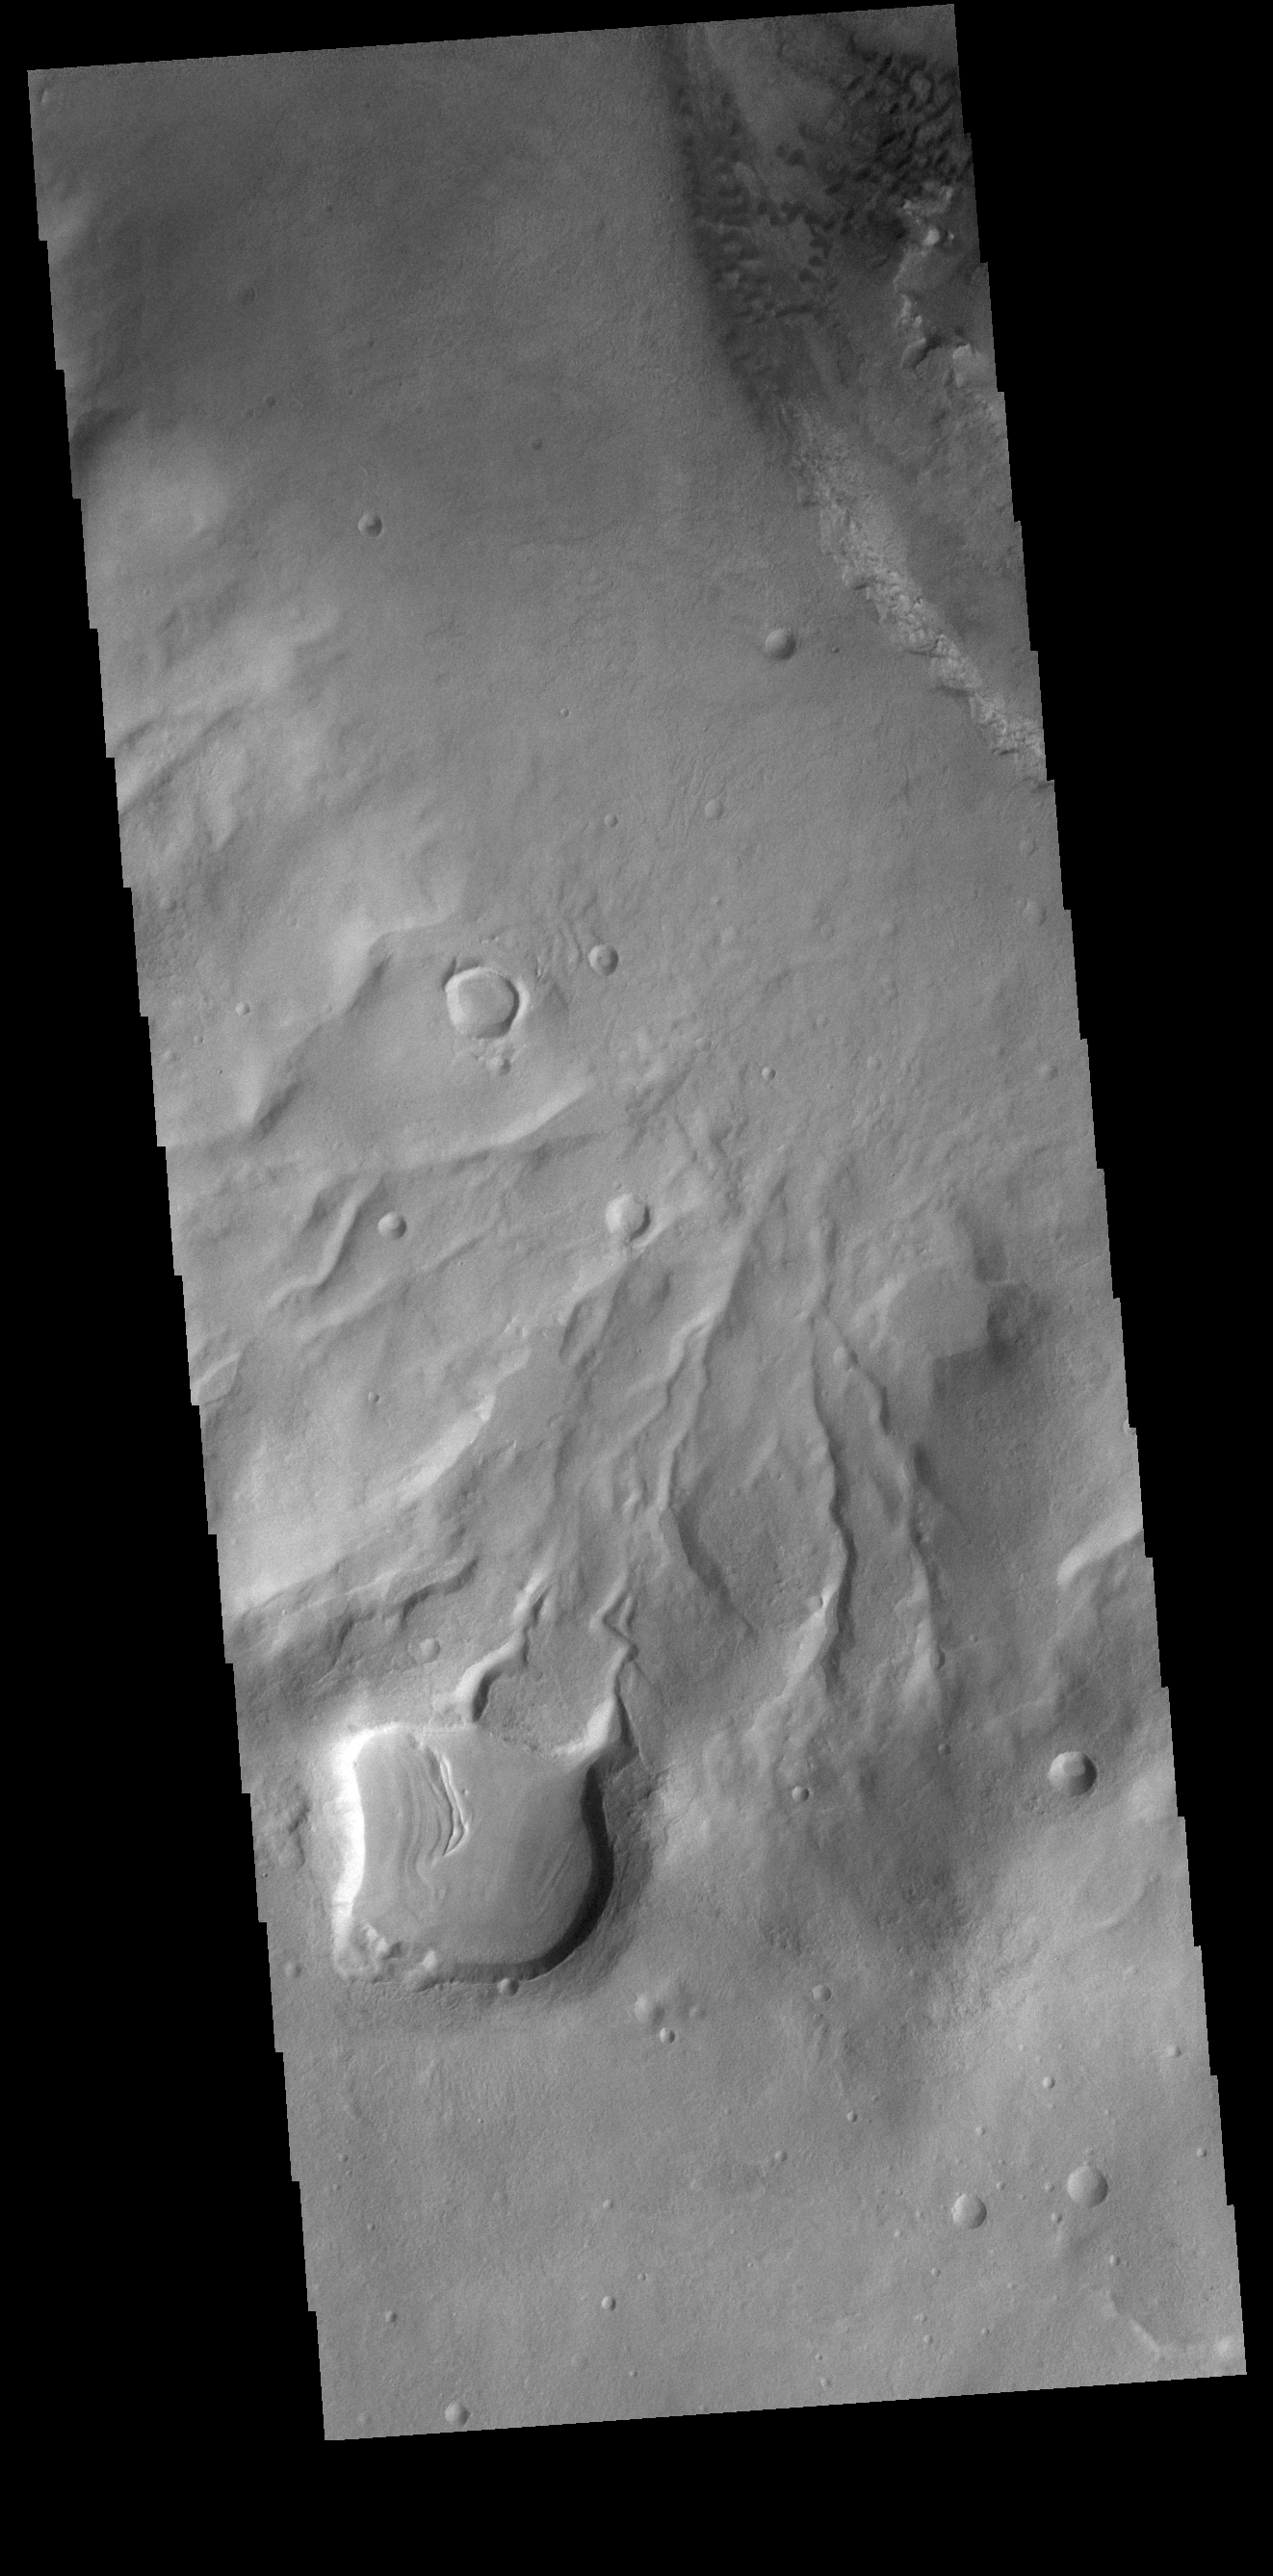

Crater Gullies

Numerous channels, also called gullies, dissect the rim of this unnamed crater in Noachis Terra.

Credit: NASA/JPL-Caltech/ASU